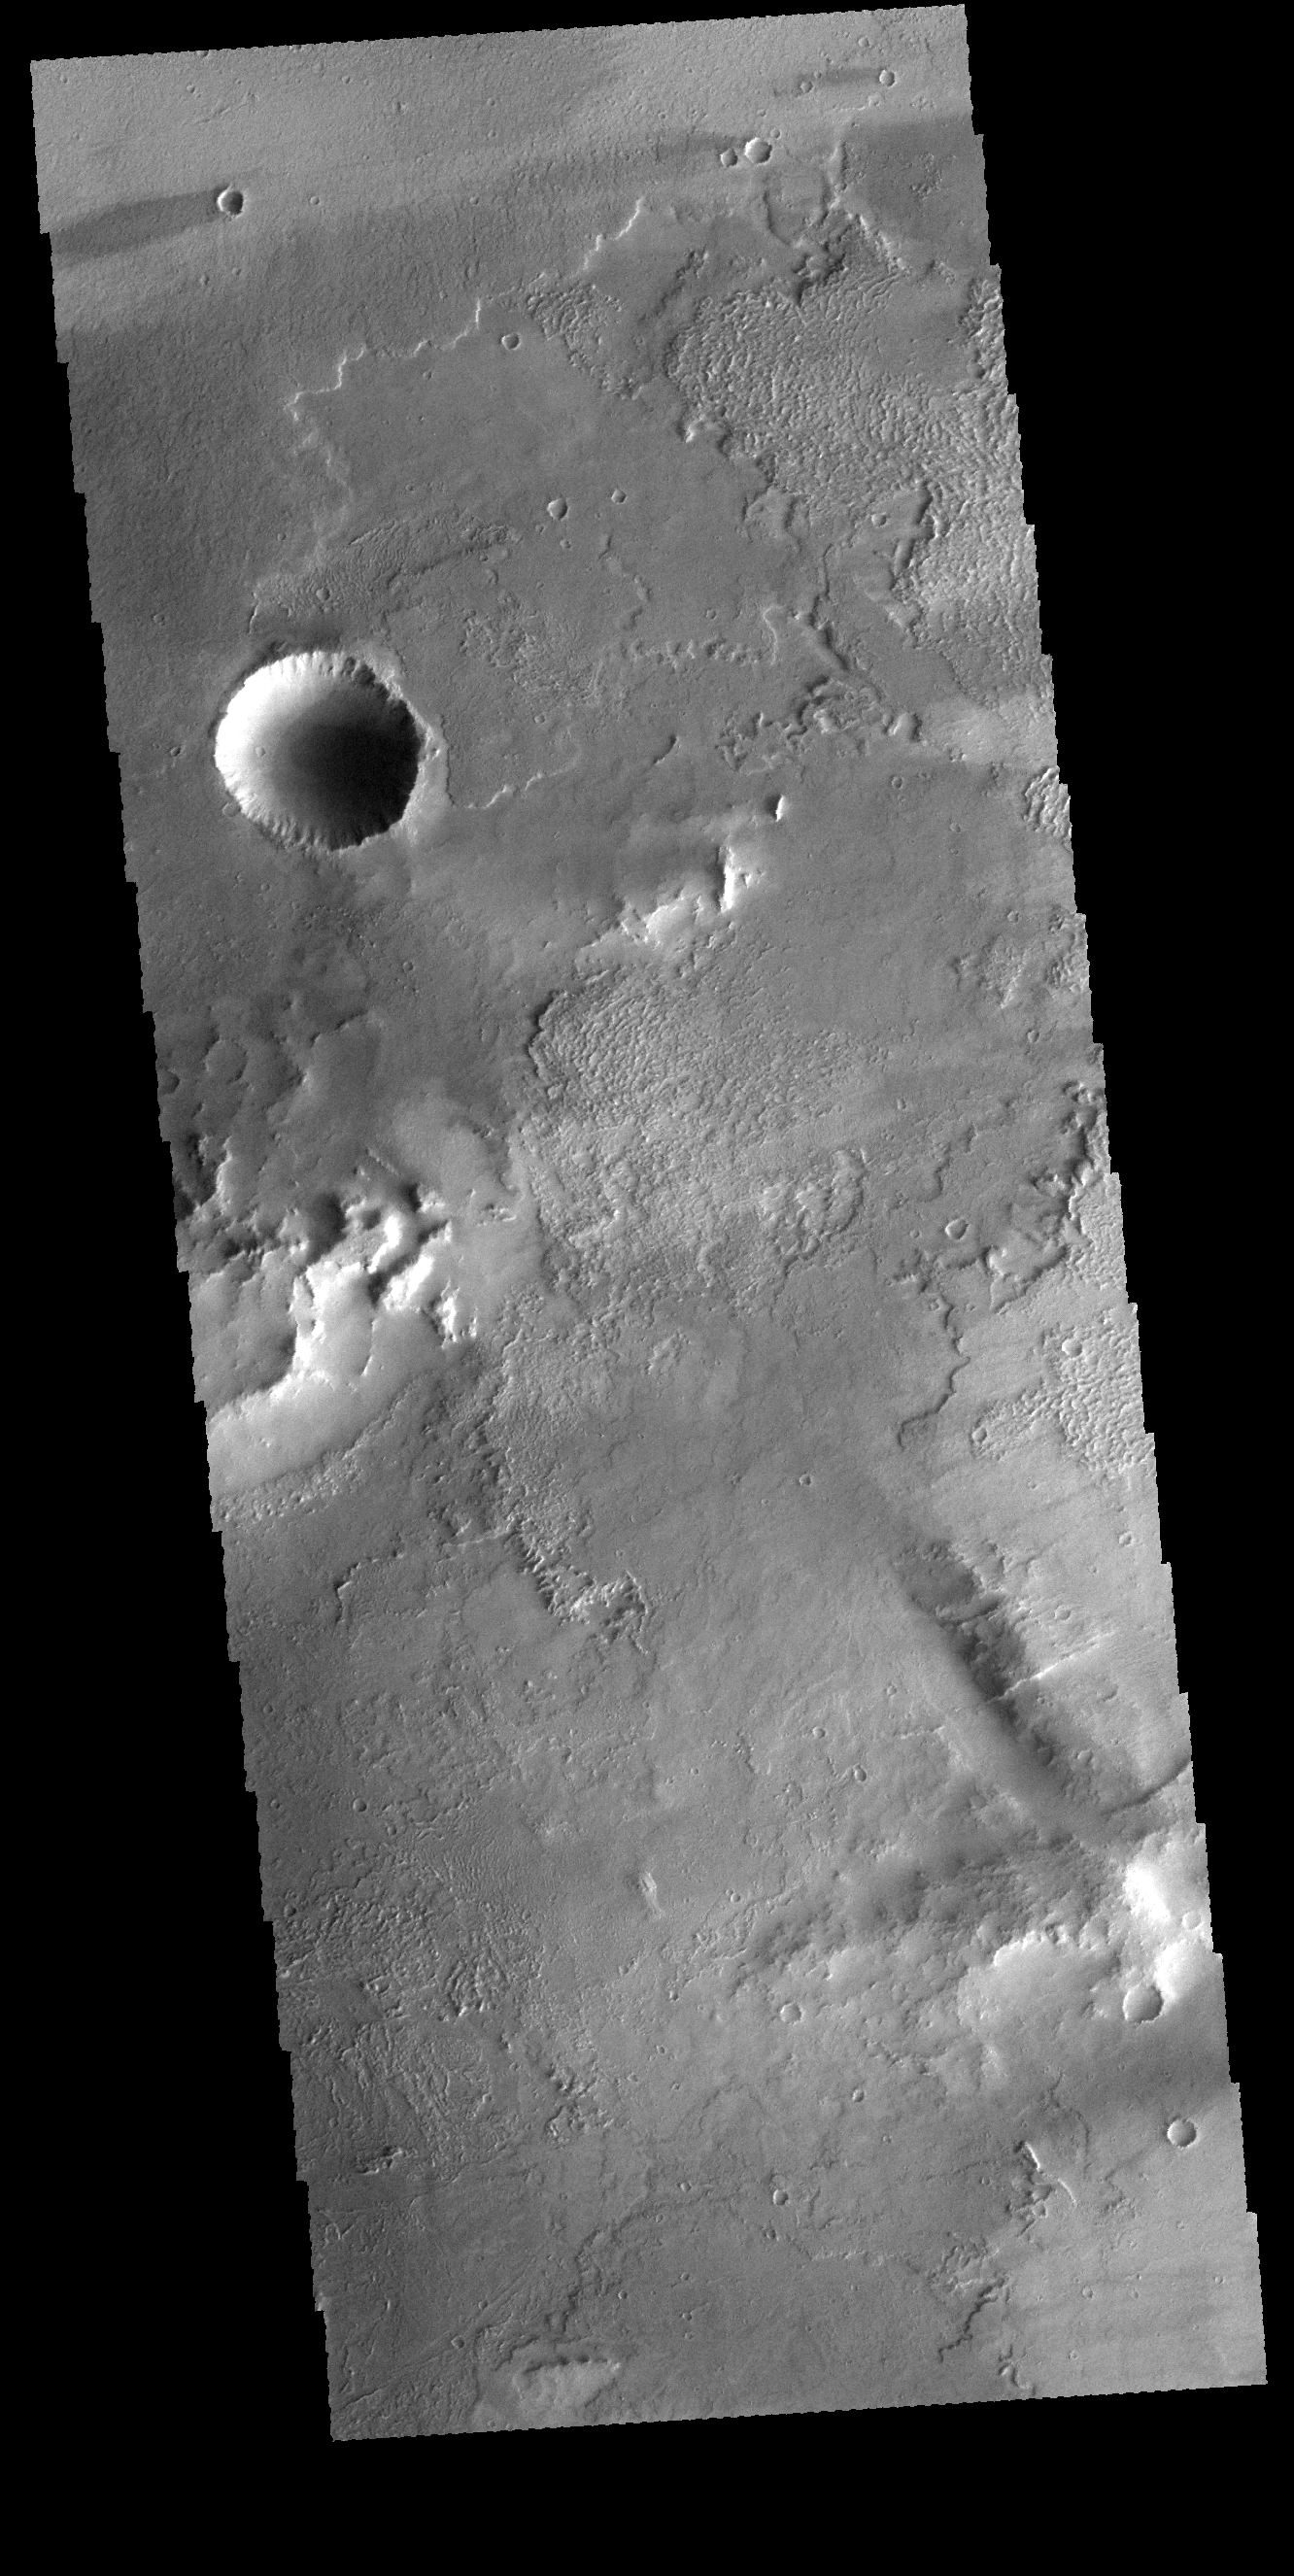

Daedalia Planum

This VIS image shows part of Daedalia Planum, which is comprised of lava flows from Arsia Mons. A windstreak is visible at the top of the image, downwind from a small crater.

Credit: NASA/JPL-Caltech/ASU